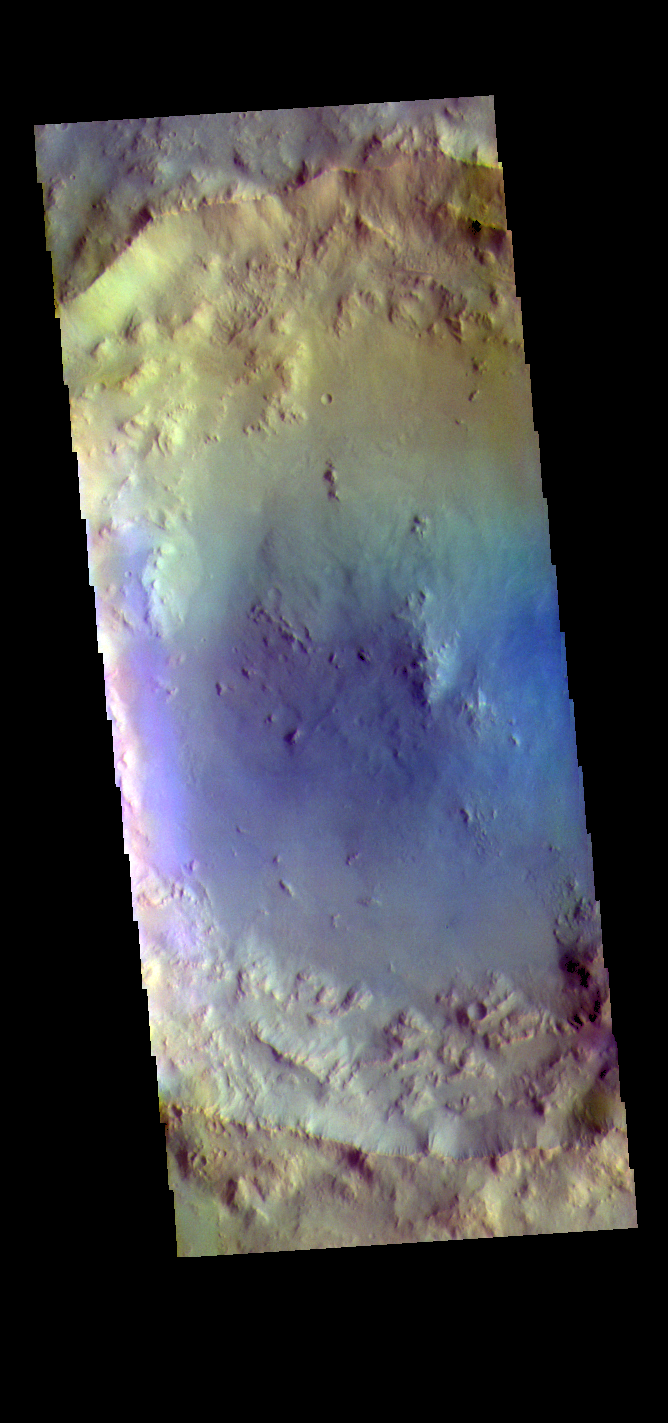

Bombala Crater – False Color

This false color image shows Bombala Crater. Located in Hesperia Planum, Bombala Crater is 38 km in diameter (23 miles).

The THEMIS VIS camera contains 5 filters. The data from different filters can be combined in multiple ways to create a false color image. These false color images may reveal subtle variations of the surface not easily identified in a single band image.

Credit: NASA/JPL-Caltech/ASU